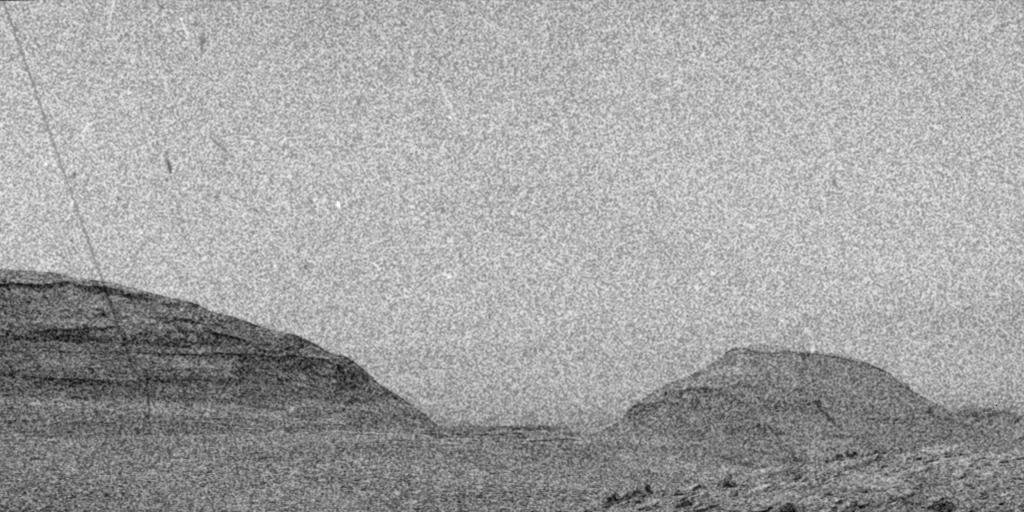

Curiosity Sees Streaks and Specks During 2024 Solar Storm

NASA’s Curiosity Mars rover captured evidence of a solar storm’s charged particles arriving at the Martian surface in this three-frame video taken by one of the rover’s navigation cameras on May 20, 2024, the 4,190th Martian day, or sol, of the mission.

The mission regularly captures videos to try and catch dust devils, or dust-bearing whirlwinds. While none were spotted in this particular sequence of images, engineers did see streaks and specks – visual artifacts created when charged particles from the Sun hit the camera’s image detector. The particles do not damage the detector.

The images in this sequence appear grainy because navigation-camera images are processed to highlight changes in the landscape from frame to frame. When there isn’t much change – in this case, the rover was parked – more noise appears in the image.

Curiosity’s Radiation Assessment Detector (RAD) measured a sharp increase in radiation at this time – the biggest radiation surge the mission has seen since landing in 2012.

Curiosity was built by NASA’s Jet Propulsion Laboratory, which is managed by Caltech in Pasadena, California. JPL leads the mission on behalf of NASA’s Science Mission Directorate in Washington.

Credit: NASA/JPL-Caltech